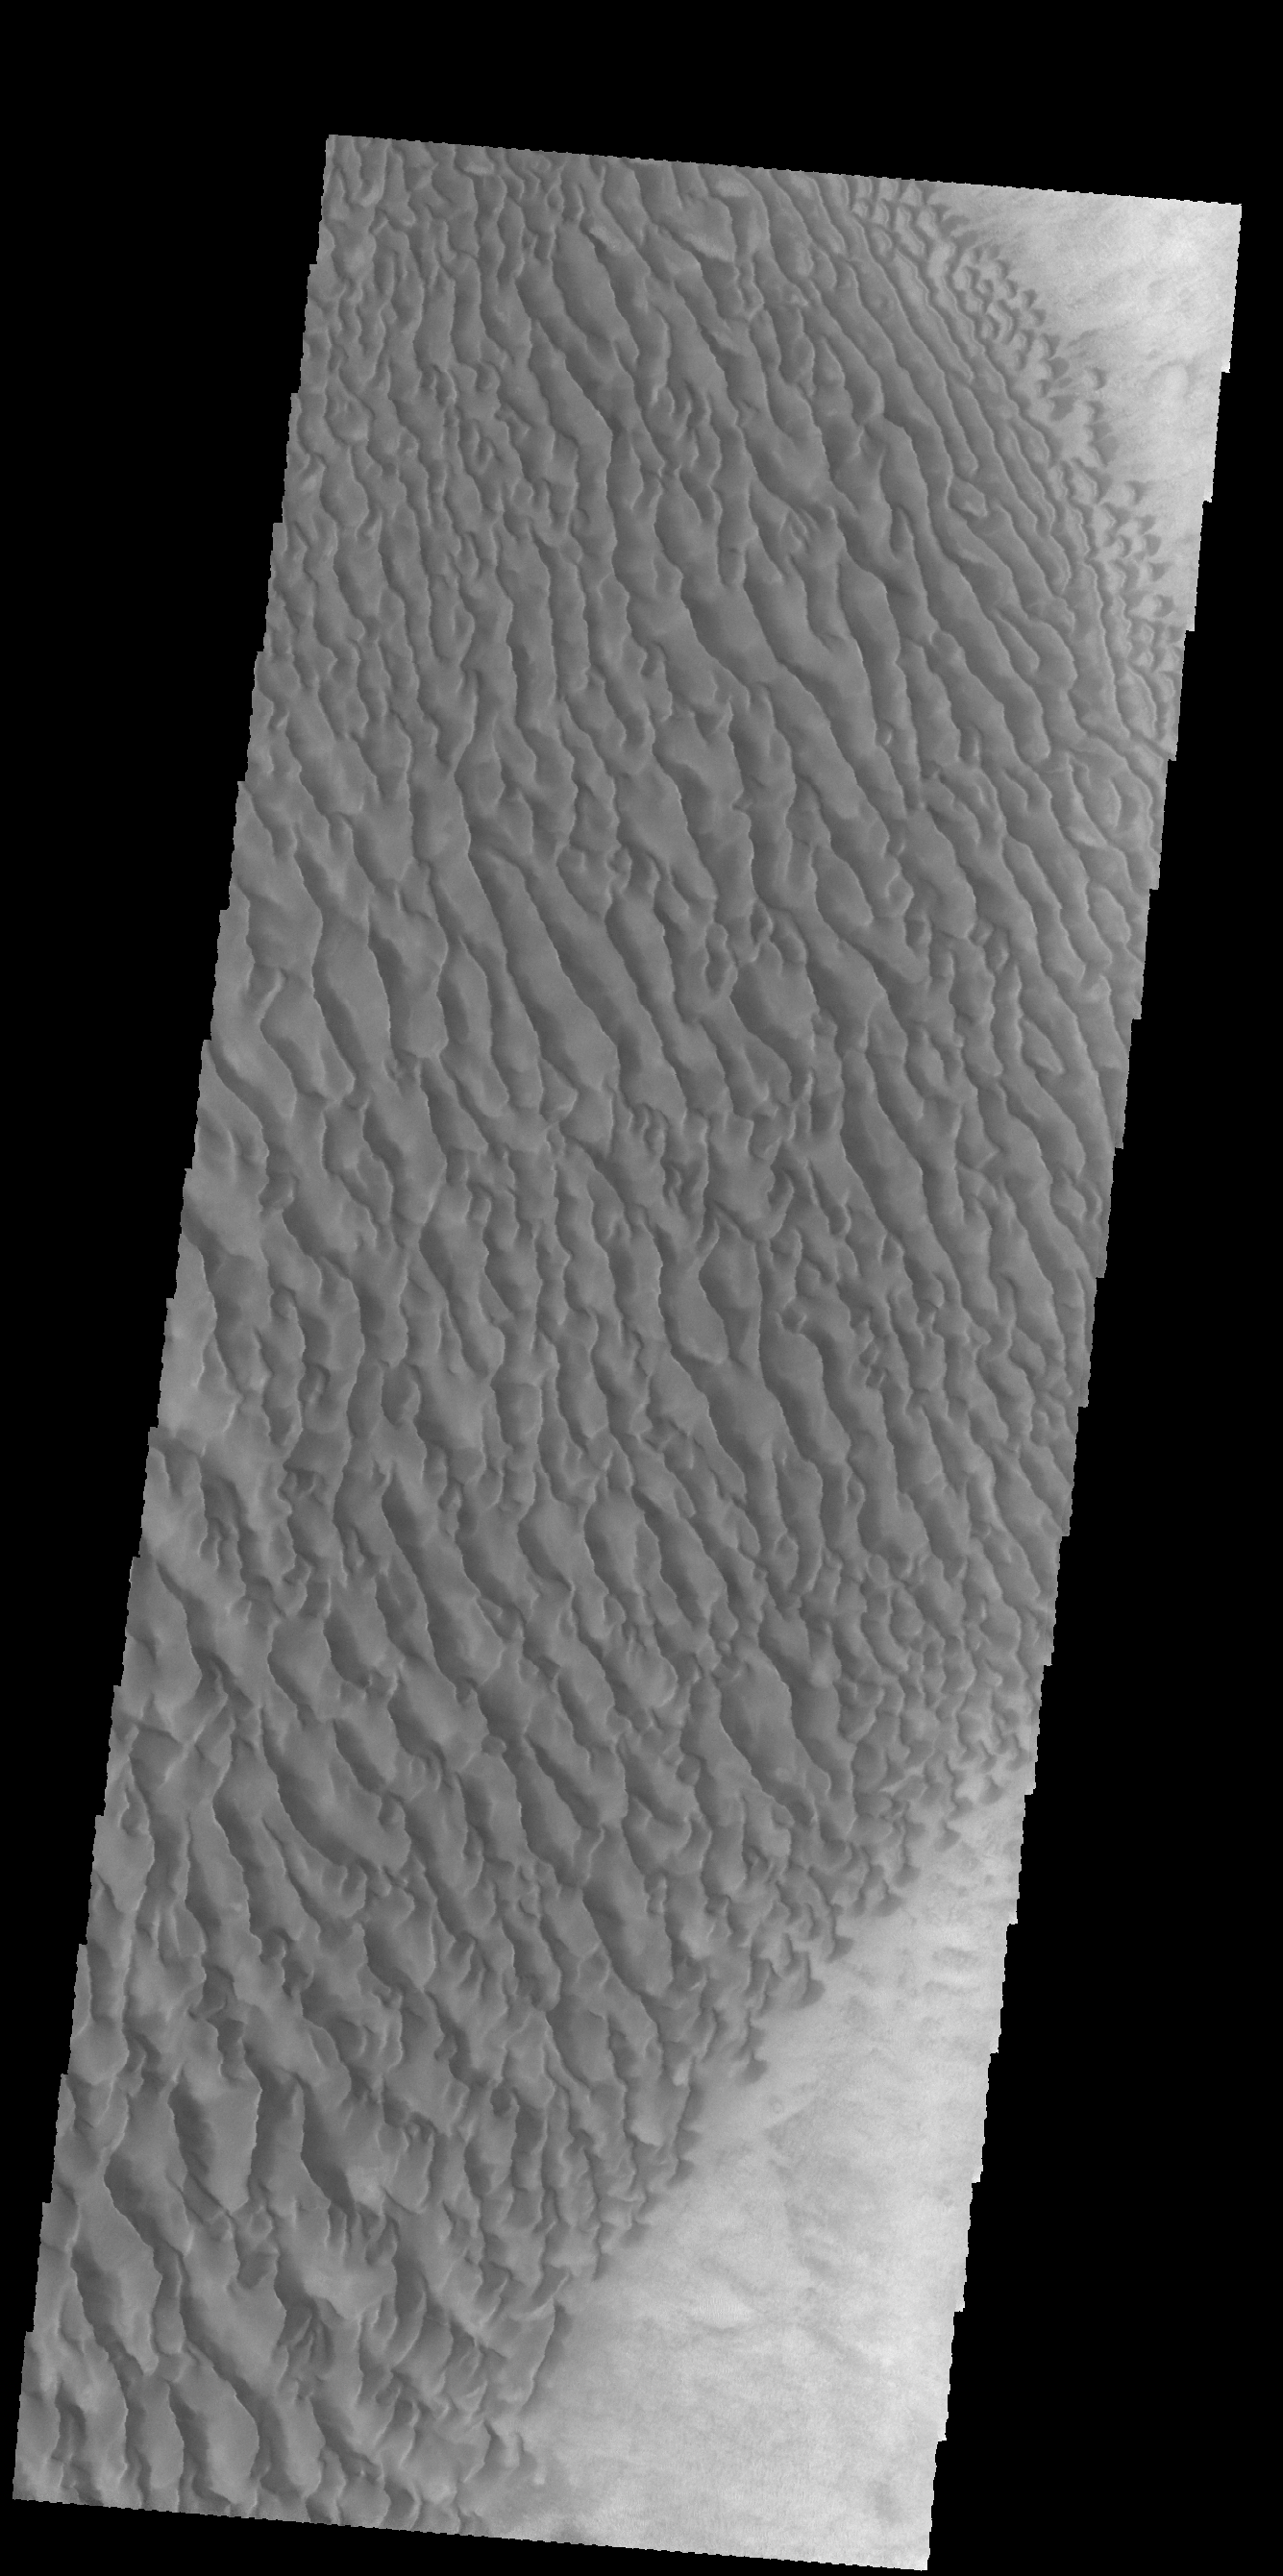

Proctor Crater Dunes

Today’s VIS image shows part of the large dune field on the floor of Proctor Crater.

Credit: NASA/JPL-Caltech/ASU